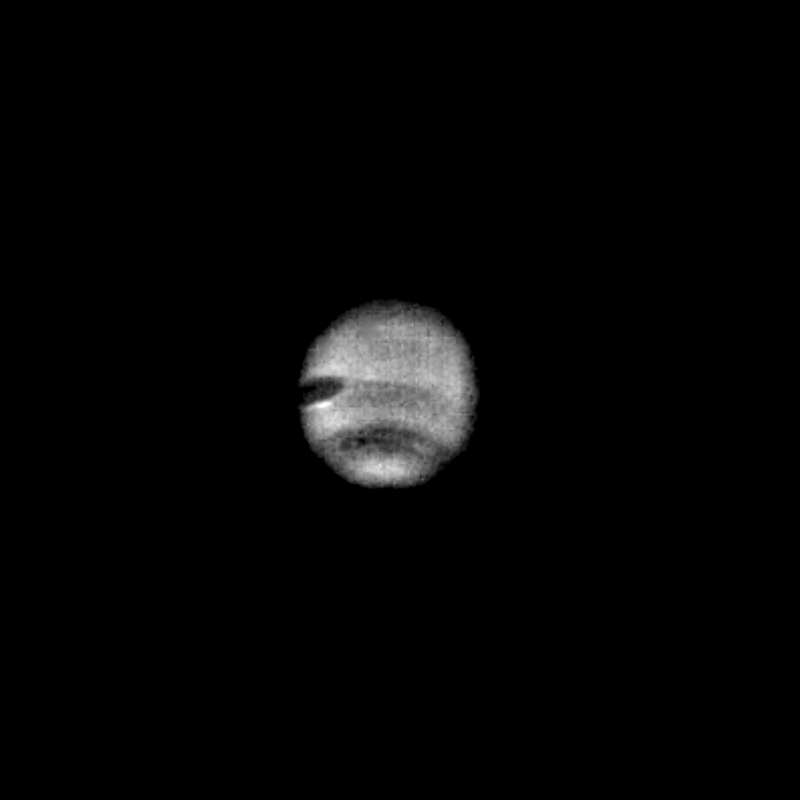

Neptune

This image of Neptune was taken through the clear filter of the narrow-angle camera on July 16 when the Voyager 2 spacecraft was at a range of 57,000,000 kilometers (35 million miles). The image was processed by computer to show the newly resolved dark oval feature embedded in the middle of the dusky southern collar. The large dark spot nearer the equator is also prominent on the left edge of the disk. The new small dark spot rotates faster than the large dark spot indicating that the winds on Neptune have different velocities at different latitudes as is the case for Jupiter, Saturn and Uranus.

Credit: NASA/JPL